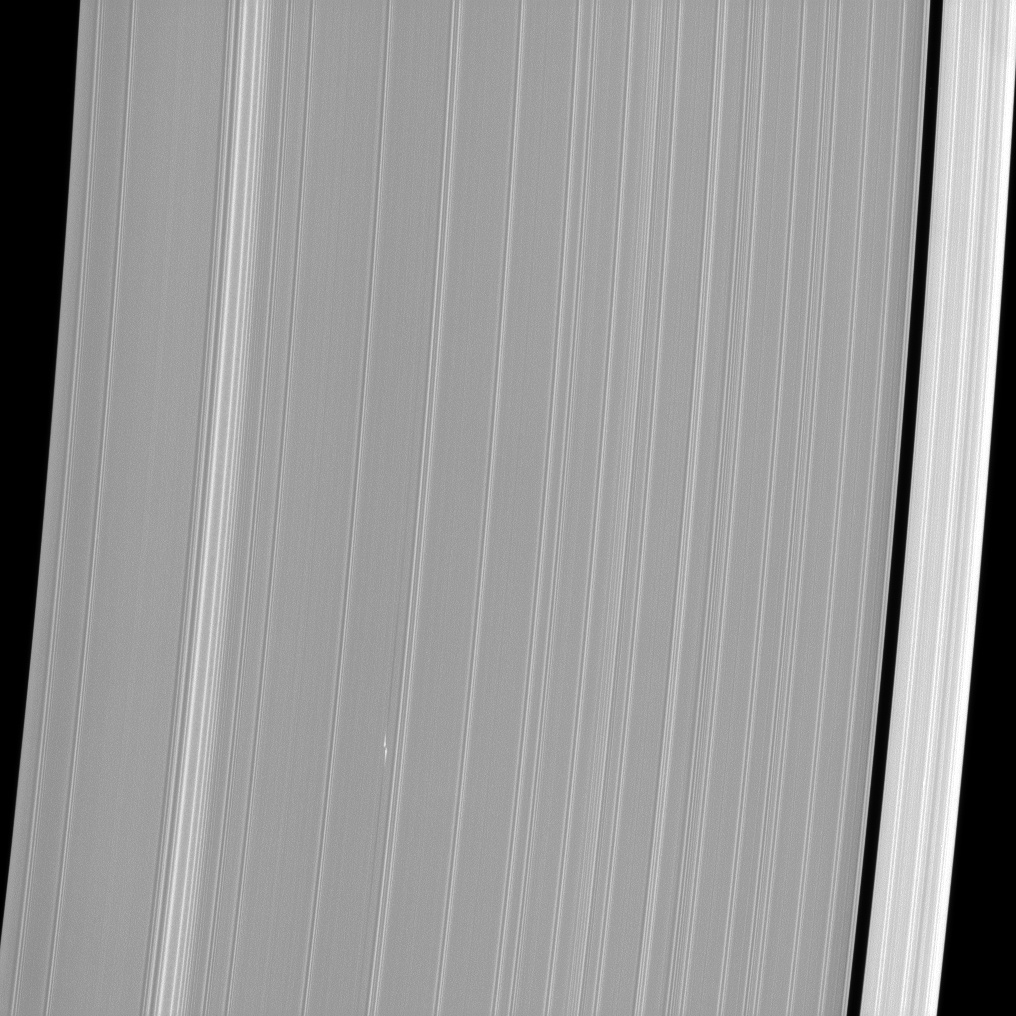

Bleriot Recaptured

The propeller-shaped white dashes near the bottom of this Cassini spacecraft image reveal the location of a small moonlet embedded in Saturn’s A ring. The gravity of this tiny moonlet affects the orbits of nearby ring particles and creates the propeller feature, nicknamed Bleriot by imaging scientists, that Cassini sees.

Researchers hope to understand more about the migration of planets during their formation by studying how the orbits of Bleriot and other propeller features observed by Cassini change over time. For more views of Bleriot, see PIA12789 and PIA12792.

This view looks toward the sunlit side of the rings from about 38 degrees above the ringplane. The image was taken in visible light with the Cassini spacecraft narrow-angle camera on Nov. 11, 2012.

The view was obtained at a distance of approximately 349,000 miles (561,000 kilometers) from Saturn and at a Sun-Saturn-spacecraft, or phase, angle of 41 degrees. Image scale is 2 miles (3 kilometers) per pixel.

The Cassini-Huygens mission is a cooperative project of NASA, the European Space Agency and the Italian Space Agency. The Jet Propulsion Laboratory, a division of the California Institute of Technology in Pasadena, manages the mission for NASA’s Science Mission Directorate, Washington, D.C. The Cassini orbiter and its two onboard cameras were designed, developed and assembled at JPL. The imaging operations center is based at the Space Science Institute in Boulder, Colo.

Credit: NASA/JPL-Caltech/Space Science Institute